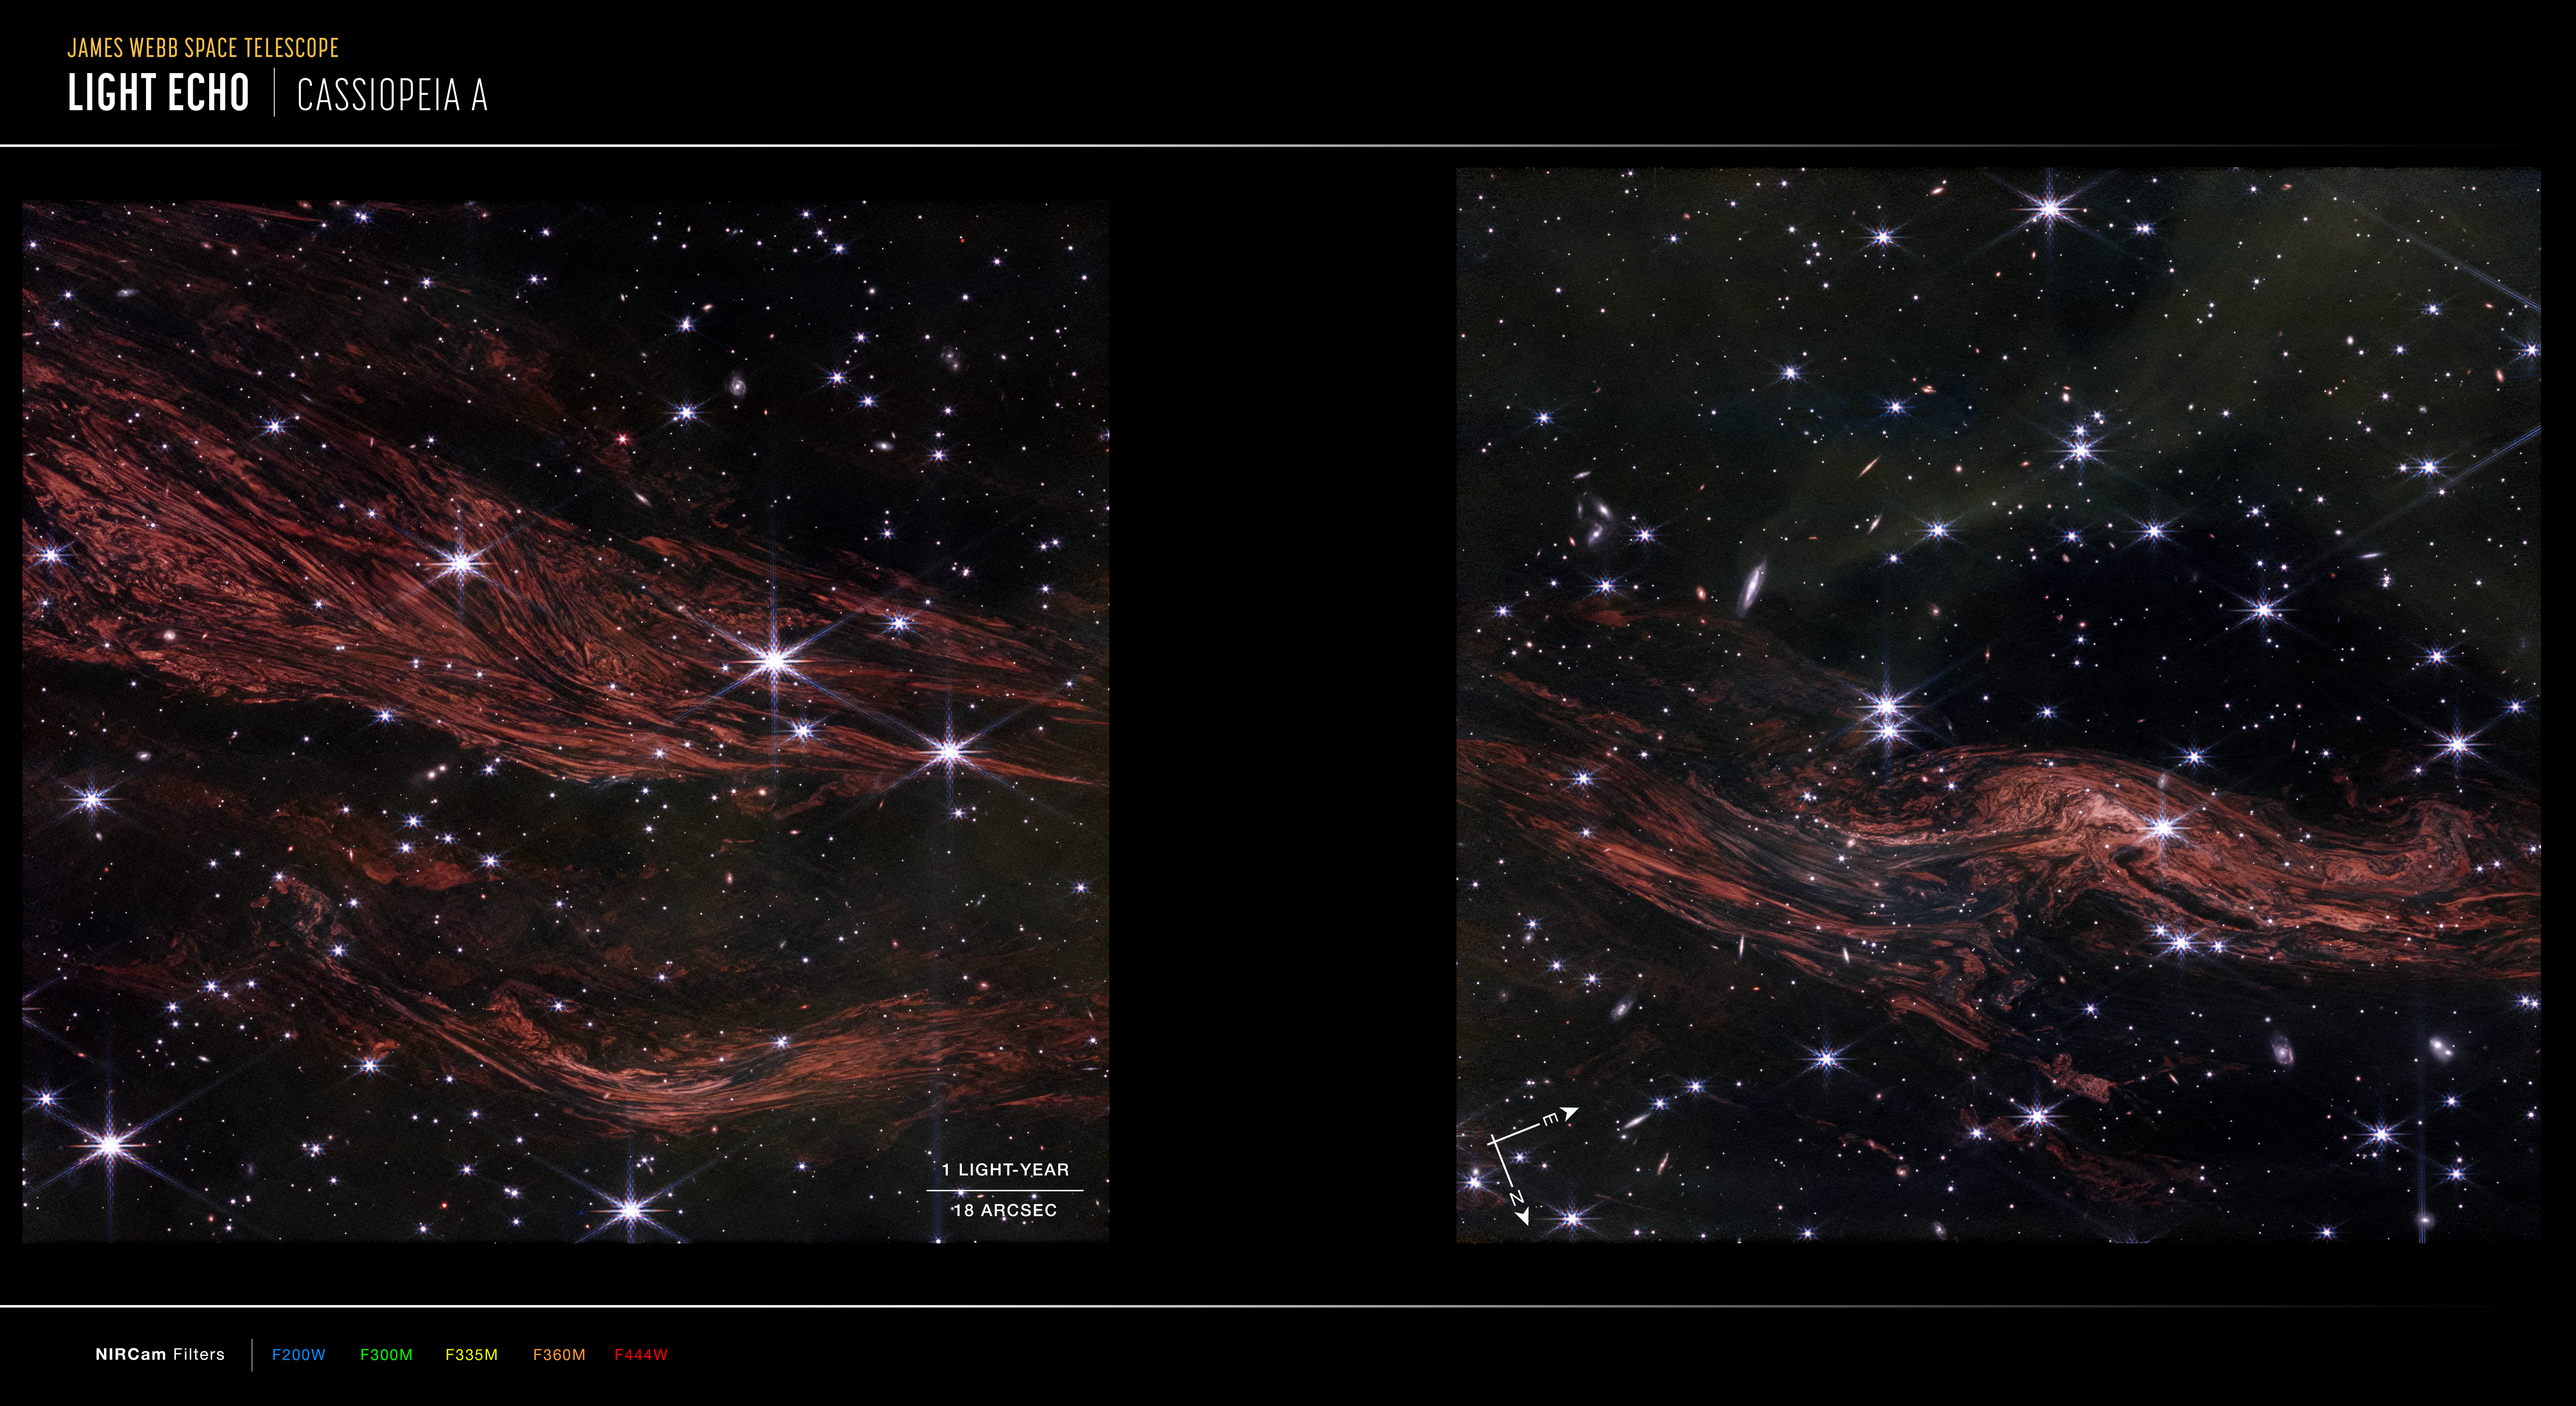

Cassiopeia A Light Echoes (Compass Image)

Image of light echoes near Cassiopeia A captured by Webb’s NIRCam instrument, with compass arrows, scale bar, and color key for reference. The north and east compass arrows show the orientation of the image on the sky. Note that the relationship between north and east on the sky (as seen from below) is flipped relative to direction arrows on a map of the ground (as seen from above).

The scale bar is labeled in light-years, which is the distance that light travels in one Earth-year. (It takes one year for light to travel a distance equal to the length of the bar.) One light-year is equal to about 5.88 trillion miles or 9.46 trillion kilometers.

This image shows invisible near-infrared wavelengths of light that have been translated into visible-light colors. The color key shows which NIRCam filters were used when collecting the light. The color of each filter name is the visible light color used to represent the infrared light that passes through that filter.

Read the full image caption here.

Credit: Image: NASA, ESA, CSA, STScI, Jacob Jencson (Caltech/IPAC)